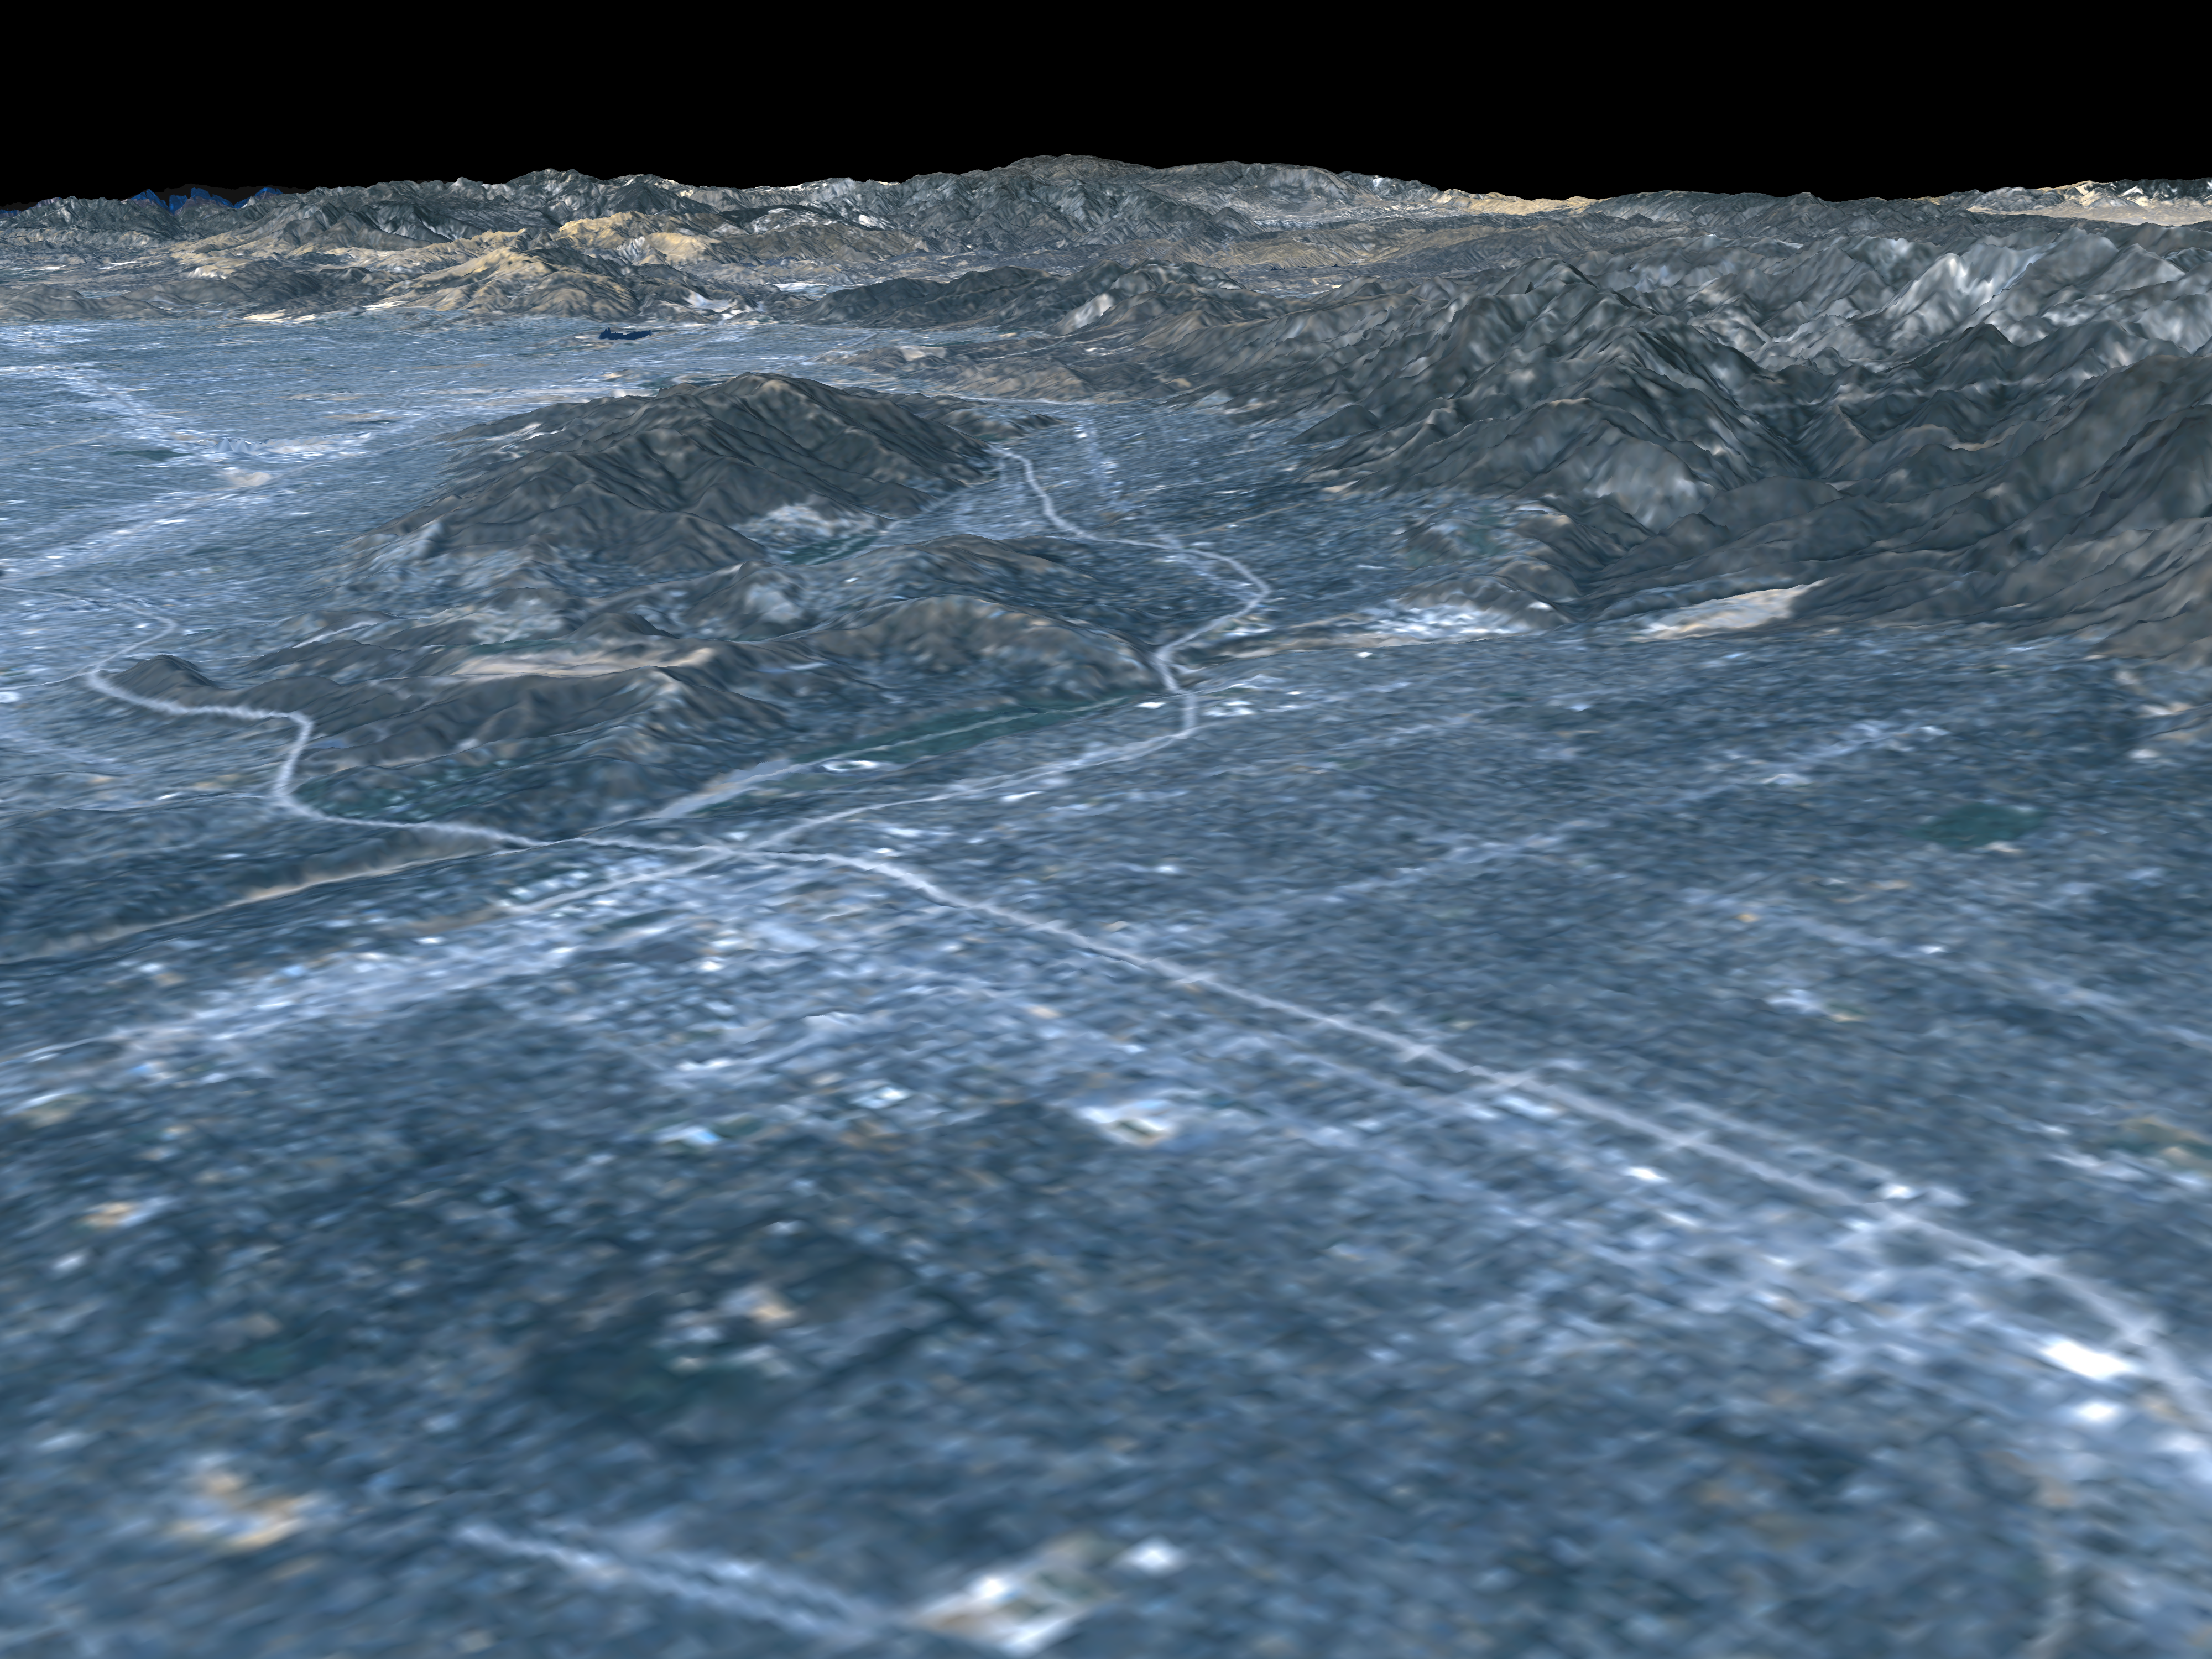

Perspective View, Landsat Overlay Pasadena, California

This image shows a perspective view of the area around Pasadena, California, just north of Los Angeles. The cluster of hills surrounded by freeways on the left is the Verdugo Hills, which lie between the San Gabriel Valley in the foreground and the San Fernando Valley in the upper left. The San Gabriel Mountains are seen across the top of the image, and parts of the high desert near the city of Palmdale are visible along the horizon on the right. Several urban features can be seen in the image. NASA’s Jet Propulsion Laboratory (JPL) is the bright cluster of buildings just right of center; the flat tan area to the right of JPL at the foot of the mountains is a new housing development devoid of vegetation. Two freeways (the 210 and the 134) cross near the southeastern end of the Verdugo Hills near a white circular feature, the Rose Bowl. The commercial and residential areas of the city of Pasadena are the bright areas clustered around the freeway. These data will be used for a variety of applications including urban planning and natural hazard risk analysis.

This type of display adds the important dimension of elevation to the study of land use and environmental processes as observed in satellite images. The perspective view was created by draping a Landsat satellite image over an SRTM elevation model. Topography is exaggerated 1.5 times vertically. The Landsat image was provided by the United States Geological Survey’s Earth Resources Observations Systems (EROS) Data Center, Sioux Falls, South Dakota.

Elevation data used in this image was acquired by the Shuttle Radar Topography Mission (SRTM) aboard the Space Shuttle Endeavour, launched on February 11, 2000. SRTM used the same radar instrument that comprised the Spaceborne Imaging Radar-C/X-Band Synthetic Aperture Radar (SIR-C/X-SAR) that flew twice on the Space Shuttle Endeavour in 1994. SRTM was designed to collect three-dimensional measurements of the Earth’s surface. To collect the 3-D data, engineers added a 60-meter-long (200-foot) mast, installed additional C-band and X-band antennas, and improved tracking and navigation devices. The mission is a cooperative project between the National Aeronautics and Space Administration (NASA), the National Imagery and Mapping Agency (NIMA) of the U.S. Department of Defense (DoD), and the German and Italian space agencies. It is managed by NASA’s Jet Propulsion Laboratory, Pasadena, CA, for NASA’s Earth Science Enterprise,Washington, DC.

Size: Varies in a perspective view
Location: 34.18 deg. North lat., 118.16 deg. West lon.
Orientation: Looking Northwest
Original Data Resolution: SRTM and Landsat: 30 meters (99 feet)
Date Acquired: February 16, 2000

Credit: NASA/JPL/NIMA